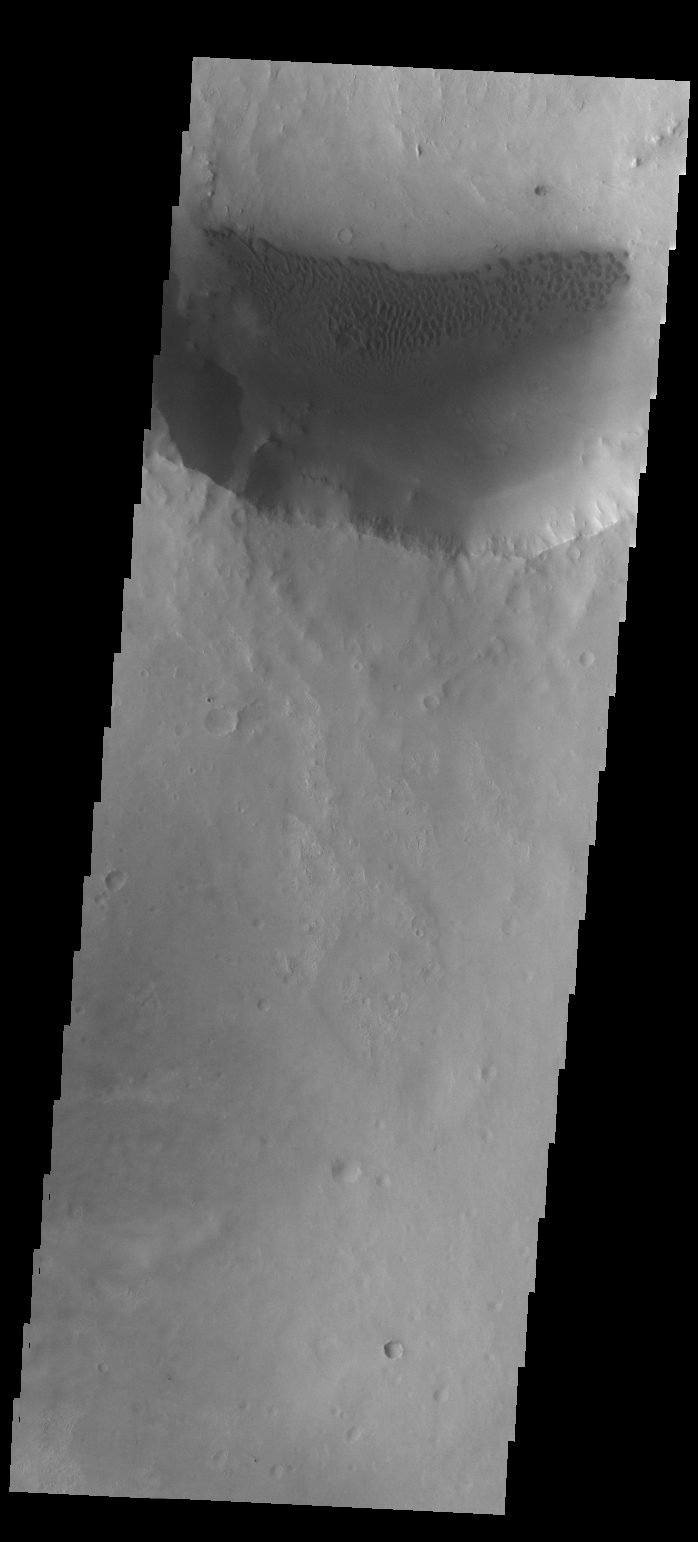

Dunes

Today’s VIS image shows sand dunes on the floor of an unnamed crater near Meridiani Planum.

Credit: NASA/JPL/ASU